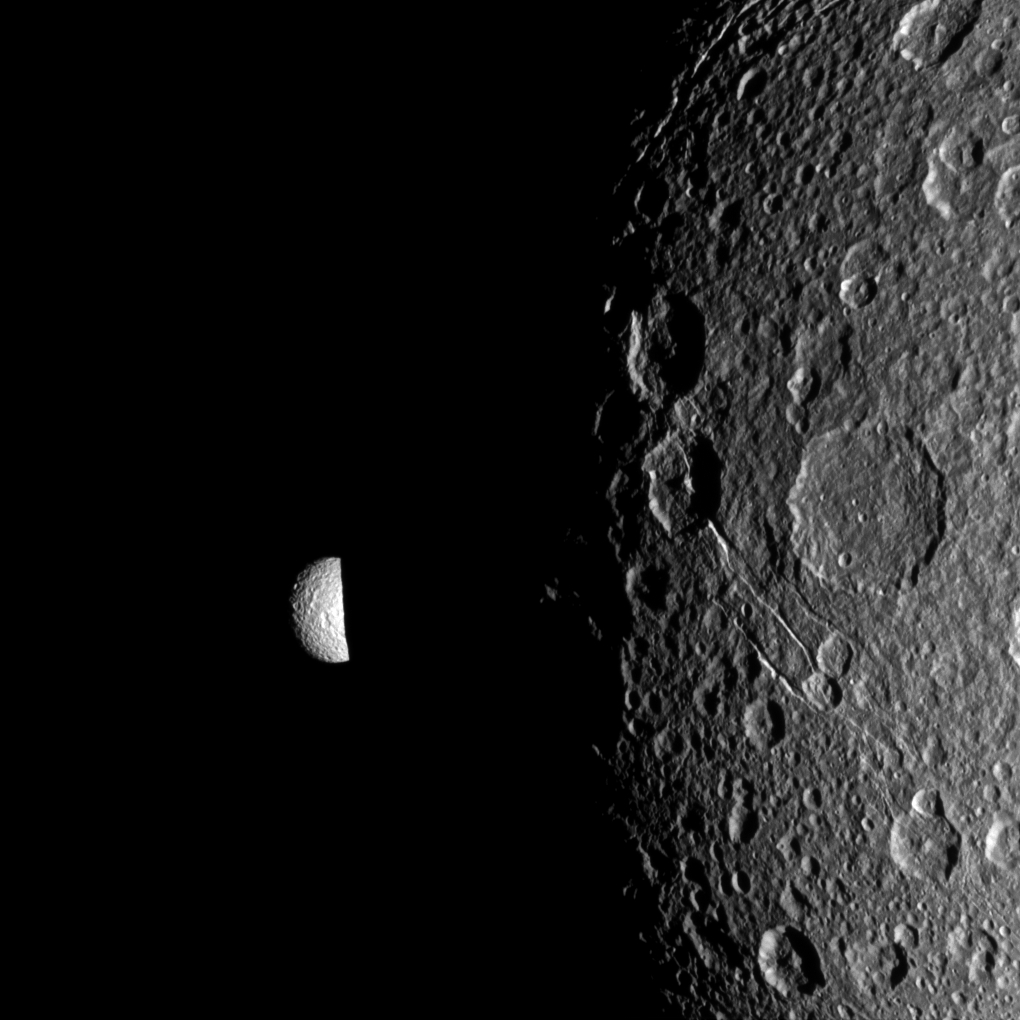

Past Night

Saturn’s moon Mimas peeks out from behind the night side of the larger moon Dione in this Cassini image captured during the spacecraft’s Dec. 12, 2011, flyby of Dione.

Dione is 698 miles, or 1,123 kilometers, across and its day side dominates the view on the right of the image. Smaller Mimas is on the left and measures 246 miles, or 396 kilometers, across.

Lit terrain seen here is on the Saturn-facing side of Mimas and in the area between the trailing hemisphere and anti-Saturn side of Dione. North on the moons is up and rotated 20 degrees to the right.

The image was taken in visible light with the Cassini spacecraft narrow-angle camera. The view was obtained at a distance of approximately 58,000 miles (94,000 kilometers) from Dione and at a Sun-Dione-spacecraft, or phase, angle of 42 degrees. Image scale is 1,833 feet (559 meters) per pixel on Dione. The view was obtained at a distance of approximately 380,000 miles (611,000 kilometers) from Mimas and at a Sun-Mimas-spacecraft, or phase, angle of 41 degrees. Image scale is 2 miles (3 kilometers) per pixel on Mimas.

The Cassini-Huygens mission is a cooperative project of NASA, the European Space Agency and the Italian Space Agency. The Jet Propulsion Laboratory, a division of the California Institute of Technology in Pasadena, manages the mission for NASA’s Science Mission Directorate, Washington, D.C. The Cassini orbiter and its two onboard cameras were designed, developed and assembled at JPL. The imaging operations center is based at the Space Science Institute in Boulder, Colo.

Credit: NASA/JPL-Caltech/Space Science Institute